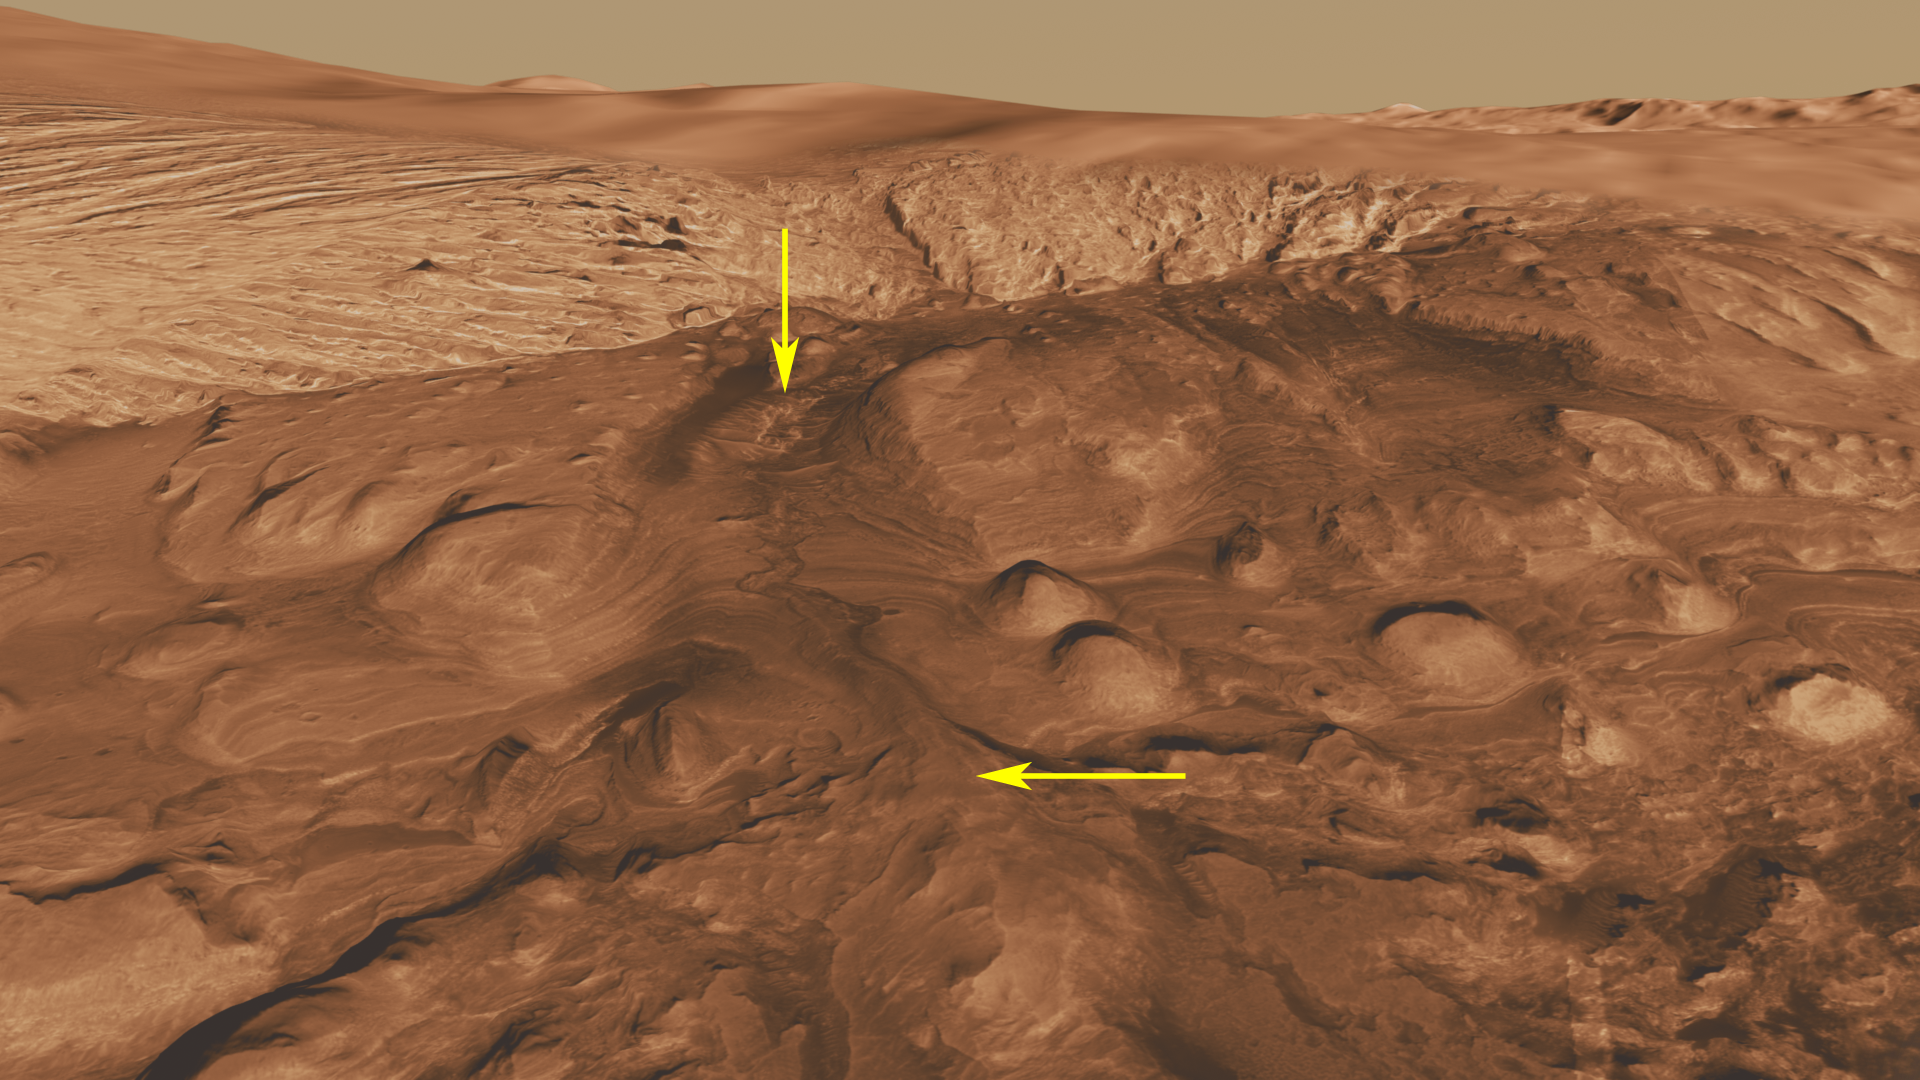

Rock Types in Gale Crater

Unannotated Version

This oblique view of the mound in Gale crater shows several different rock types of interest to the Mars Science Laboratory mission.

The lower part of the mound consists of layers of rock in which orbiting instruments have detected the signatures of clay minerals and sulfate salts. Mars scientists have several important hypotheses about how these minerals reflect possible changes in the Martian environment, particularly changes in the amount of water on the surface of Mars. The Mars Science Laboratory rover, Curiosity, will use its full instrument suite to study these minerals and how they formed to give us insights into these ancient Martian environments. These rocks are also a prime target in the search for organic molecules since these environments may have been habitable — able to support microbial life. Scientists will study how organic molecules, if present, vary with mineralogical variations in the layers to understand how they formed and what influences their preservation.

A canyon was cut through these layers after they formed. This canyon, much like the Grand Canyon in Arizona, exposes layers of rock representing tens or hundreds of millions of years of environmental change. Curiosity will be able to investigate these layers, gaining access to a long history of environmental change on the planet.

The canyon also contains sediment that was transported by the water that cut the canyon. This sediment interacted with the water at a time in which the environment may have been habitable. Thus, the rocks deposited at the mouth of the canyon form a third target in the search for organic molecules.

The lighter colored rocks with a very different texture near the top of the image are also of interest. They appear to be very soft and easily eroded by the wind, unlike the rock layers lower in the mound. The composition of these rocks is entirely unknown; none of the orbiting instruments have detected distinctive signatures from them. If Curiosity travels as far up the mound as these rocks, we will be able to determine their composition and possibly their origin.

This three-dimensional perspective view was created using visible-light imaging by the High Resolution Imaging Science Experiment camera on NASA’s Mars Reconnaissance Orbiter and the High Resolution Stereo Camera on the European Space Agency’s Mars Express orbiter. Three-dimensional information was derived by stereo analysis of image pairs. The vertical dimension is not exaggerated. Color information is derived from color imaging of portions of the scene by the High Resolution Imaging Science Experiment camera.

The Mars Science Laboratory spacecraft is being prepared for launch during the period Nov. 25 to Dec. 18, 2011. In a prime mission lasting one Martian year — nearly two Earth years — after landing, researchers will use the rover’s tools to study whether the landing region has had environmental conditions favorable for supporting microbial life and for preserving clues about whether life existed.

NASA’s Jet Propulsion Laboratory, a division of the California Institute of Technology in Pasadena, manages the Mars Science Laboratory and Mars Reconnaissance Orbiter projects for NASA’s Science Mission Directorate in Washington.

The University of Arizona, Tucson, operates the High Resolution Science Imaging Experiment. The European Space Operations Centre in Darmstadt, Germany, operates the European Space Agency’s Mars Express mission. The High Resolution Stereo Camera was developed by a group with leadership at the Freie Universitat Berlin.

Credit: NASA/JPL-Caltech/ESA/UA